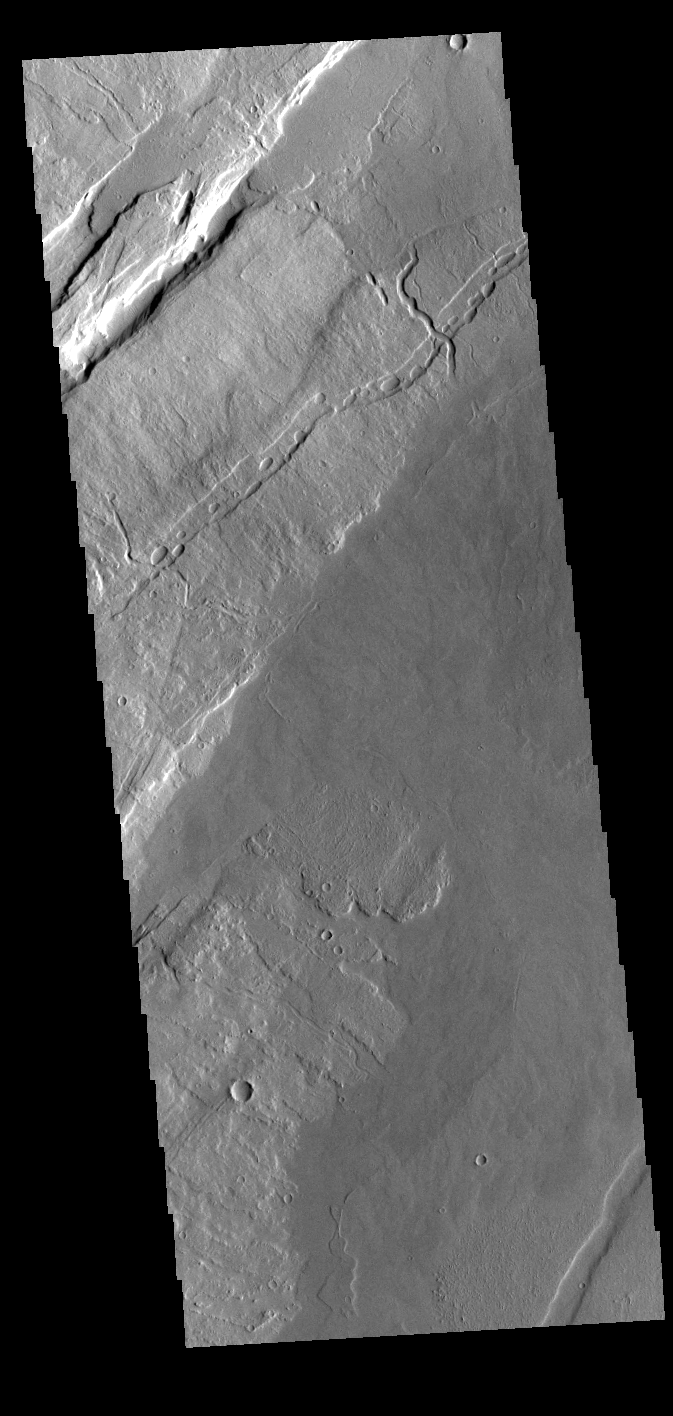

Oti Fossae – Arsia Mons

The linear features in this VIS image are called Oti Fossae. Oti Fossae is located on the eastern flank of Arsia Mons and aligns with the regional northeast/southwest trend of the major Tharsis volcanoes.

Graben are formed by extension of the crust and faulting. When large amounts of pressure or tension are applied to rocks on timescales that are fast enough that the rock cannot respond by deforming, the rock breaks along faults. In the case of a graben, two parallel faults are formed by extension of the crust and the rock in between the faults drops downward into the space created by the extension. The crustal deformation in this region was from the inflation of the surface by the rise of magma that created the Tharsis volcanoes.

Arsia Mons is the southernmost and youngest of the three large, aligned Tharsis volcanoes [Arsia Mons, Pavonis Mons and Ascreaus Mons, from south to north]. This alignment may indicate a large fracture/vent system was responsible for the eruptions that formed all three volcanoes. Arsia Mons is 270 miles (450km) in diameter, almost 12 miles (20km) high, and the summit caldera is 72 miles (120km) wide. For comparison, the largest volcano on Earth is Mauna Loa. From its base on the sea floor, Mauna Loa measures only 6.3 miles high and 75 miles in diameter.

Credit: NASA/JPL-Caltech/ASU